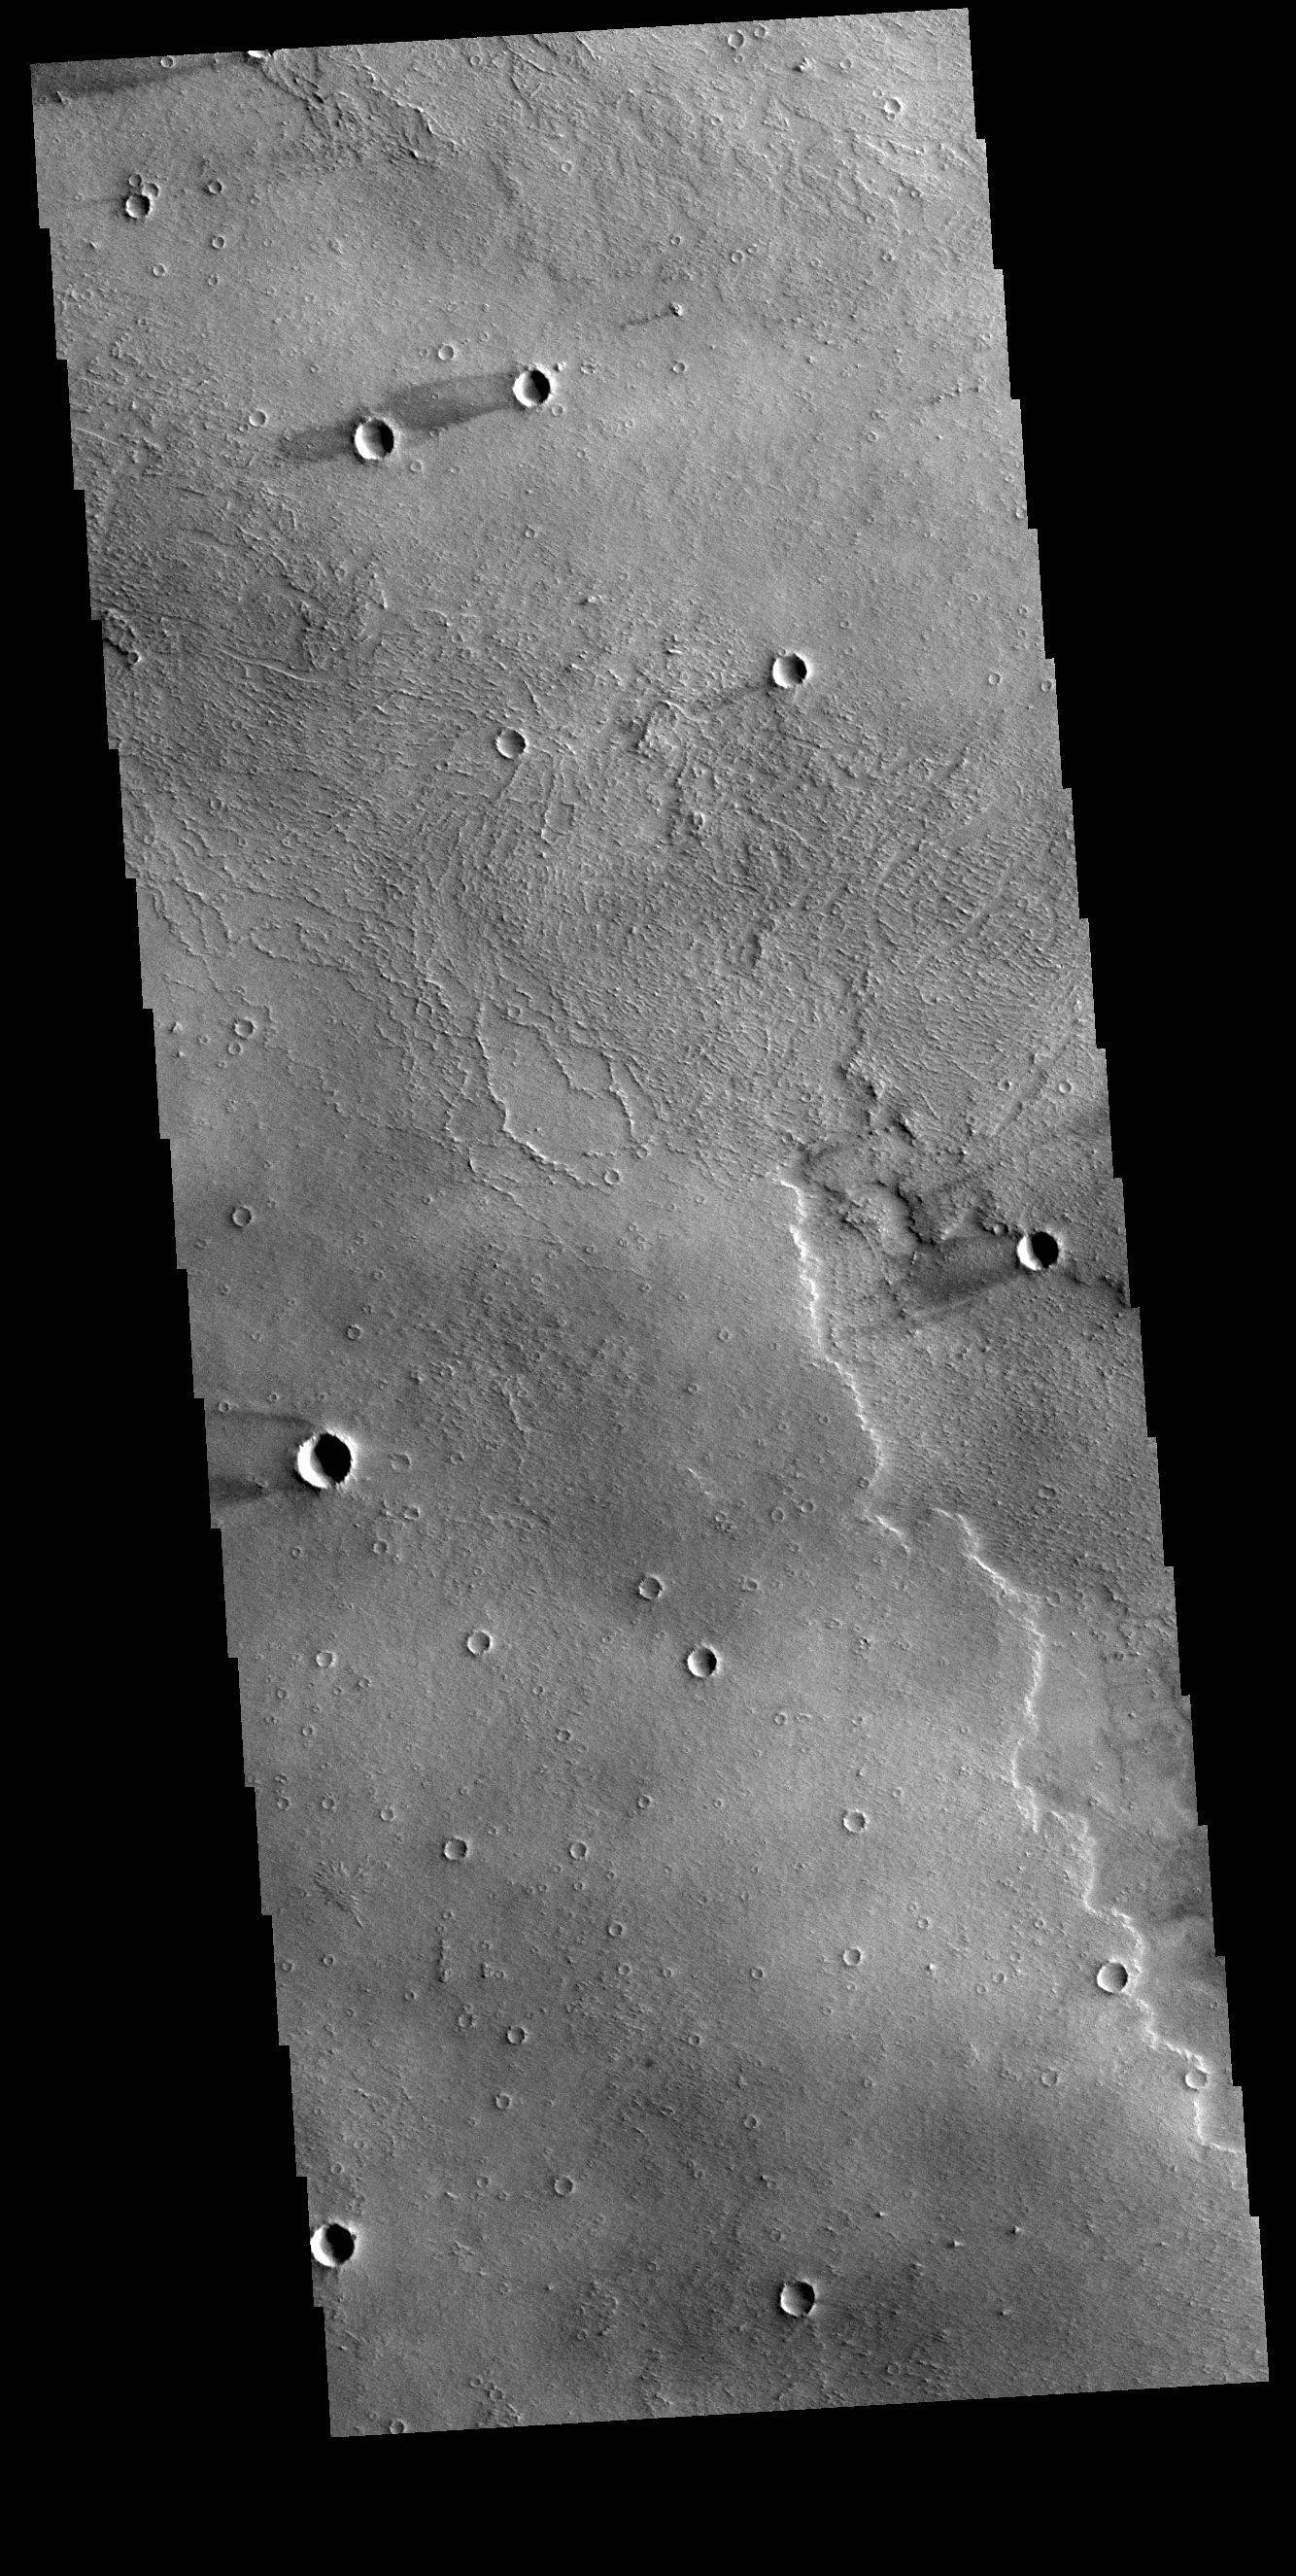

Daedalia Planum Windstreaks

This VIS images shows several windstreaks located on the volcanic plains of Daedalia Planum. The dark and bright material forming “tails” behind the craters were created by surface winds funneled over and around the crater. The raised rims and bowls of impact craters causes a complex interaction such that the wind vortex in the lee of the crater can both scour away the surface dust and deposit it back in the center of the lee. The “tail” shows the direction of the wind, in this case blowing from the right to the left.

Credit: NASA/JPL-Caltech/ASU